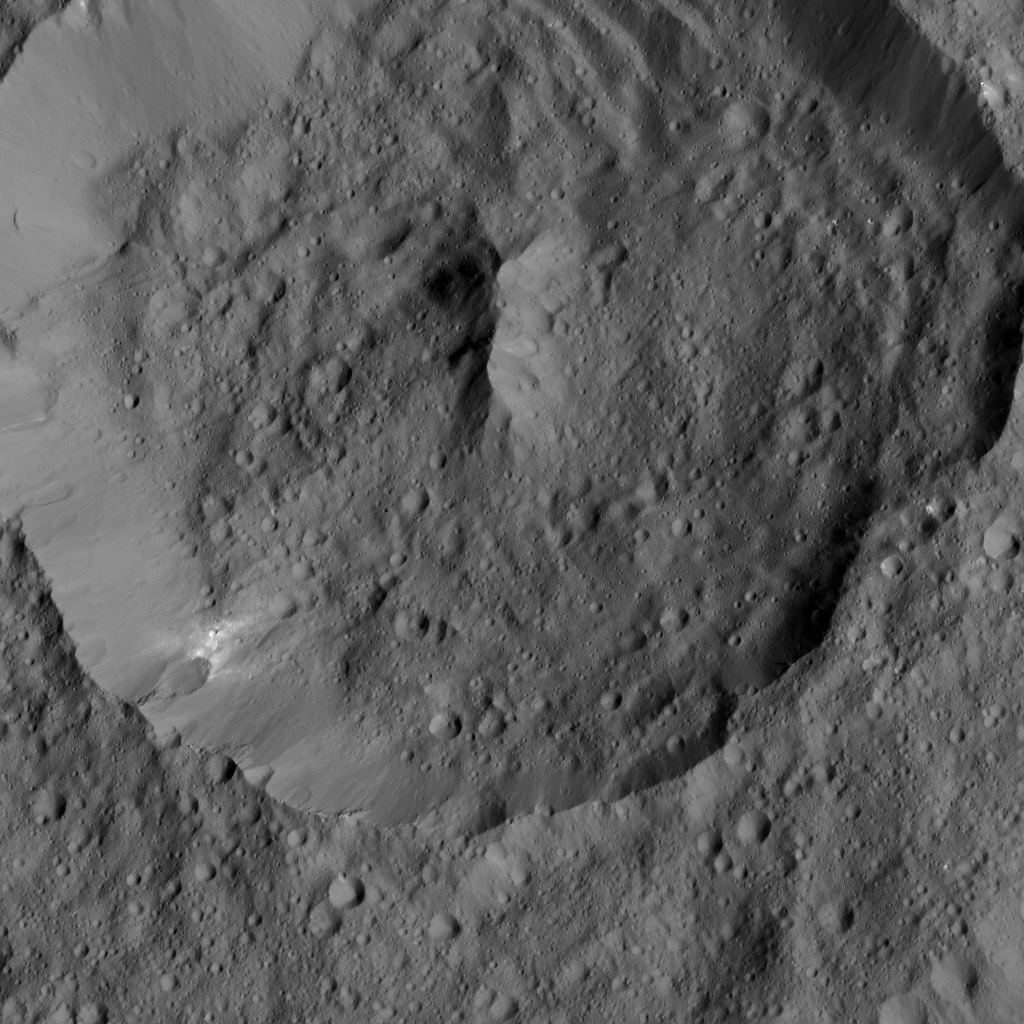

Dawn LAMO Image 185

NASA’s Dawn spacecraft spies Achita Crater on Ceres in this view. Achita is named for a Nigerian god of agriculture and is 25 miles (40 kilometers) wide.

Dawn took this image on June 3, 2016, from its low-altitude mapping orbit, at a distance of about 240 miles (385 kilometers) above the surface. The image resolution is 120 feet (35 meters) per pixel.

Dawn’s mission is managed by JPL for NASA’s Science Mission Directorate in Washington. Dawn is a project of the directorate’s Discovery Program, managed by NASA’s Marshall Space Flight Center in Huntsville, Alabama. UCLA is responsible for overall Dawn mission science. Orbital ATK, Inc., in Dulles, Virginia, designed and built the spacecraft. The German Aerospace Center, the Max Planck Institute for Solar System Research, the Italian Space Agency and the Italian National Astrophysical Institute are international partners on the mission team.

Credit: NASA/JPL-Caltech/UCLA/MPS/DLR/IDA